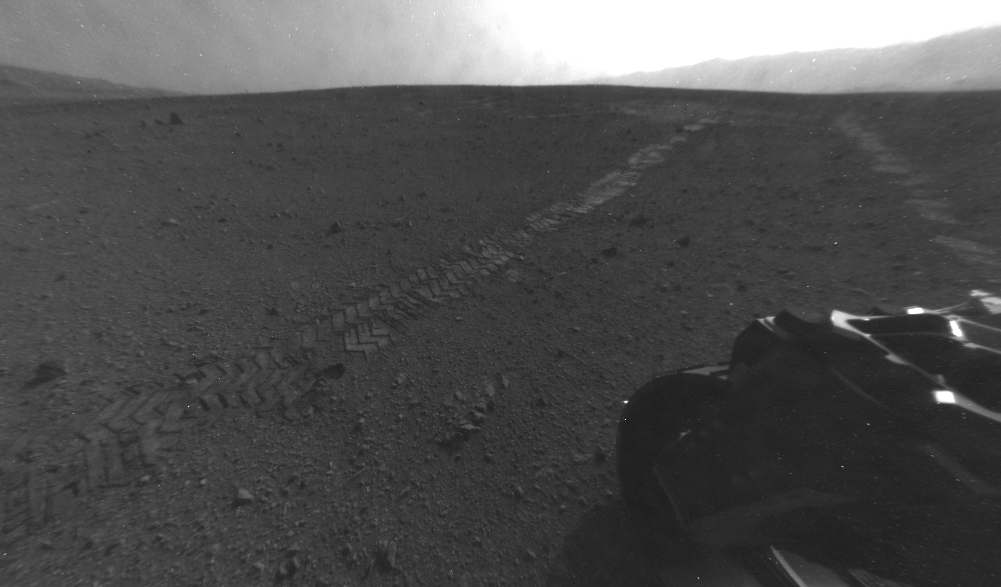

Tracks from Eastbound Drive on Curiosity’s Sol 22

On Aug. 28, 2012, during the 22nd Martian day, or sol, after landing on Mars, NASA’s Curiosity rover drove about 52 feet (16 meters) eastward, the longest drive of the mission so far. The drive imprinted the wheel tracks visible in this image. The rover’s rear Hazard Avoidance Camera (Hazcam) took the image after the drive. Curiosity’s front and rear Hazcams have fisheye lenses for enabling the rover to see a wide swath of terrain. This image has been processed to straighten the horizon.

JPL manages the Mars Science Laboratory/Curiosity for NASA’s Science Mission Directorate in Washington. The rover was designed, developed and assembled at JPL, a division of the California Institute of Technology in Pasadena.

Credit: NASA/JPL-Caltech